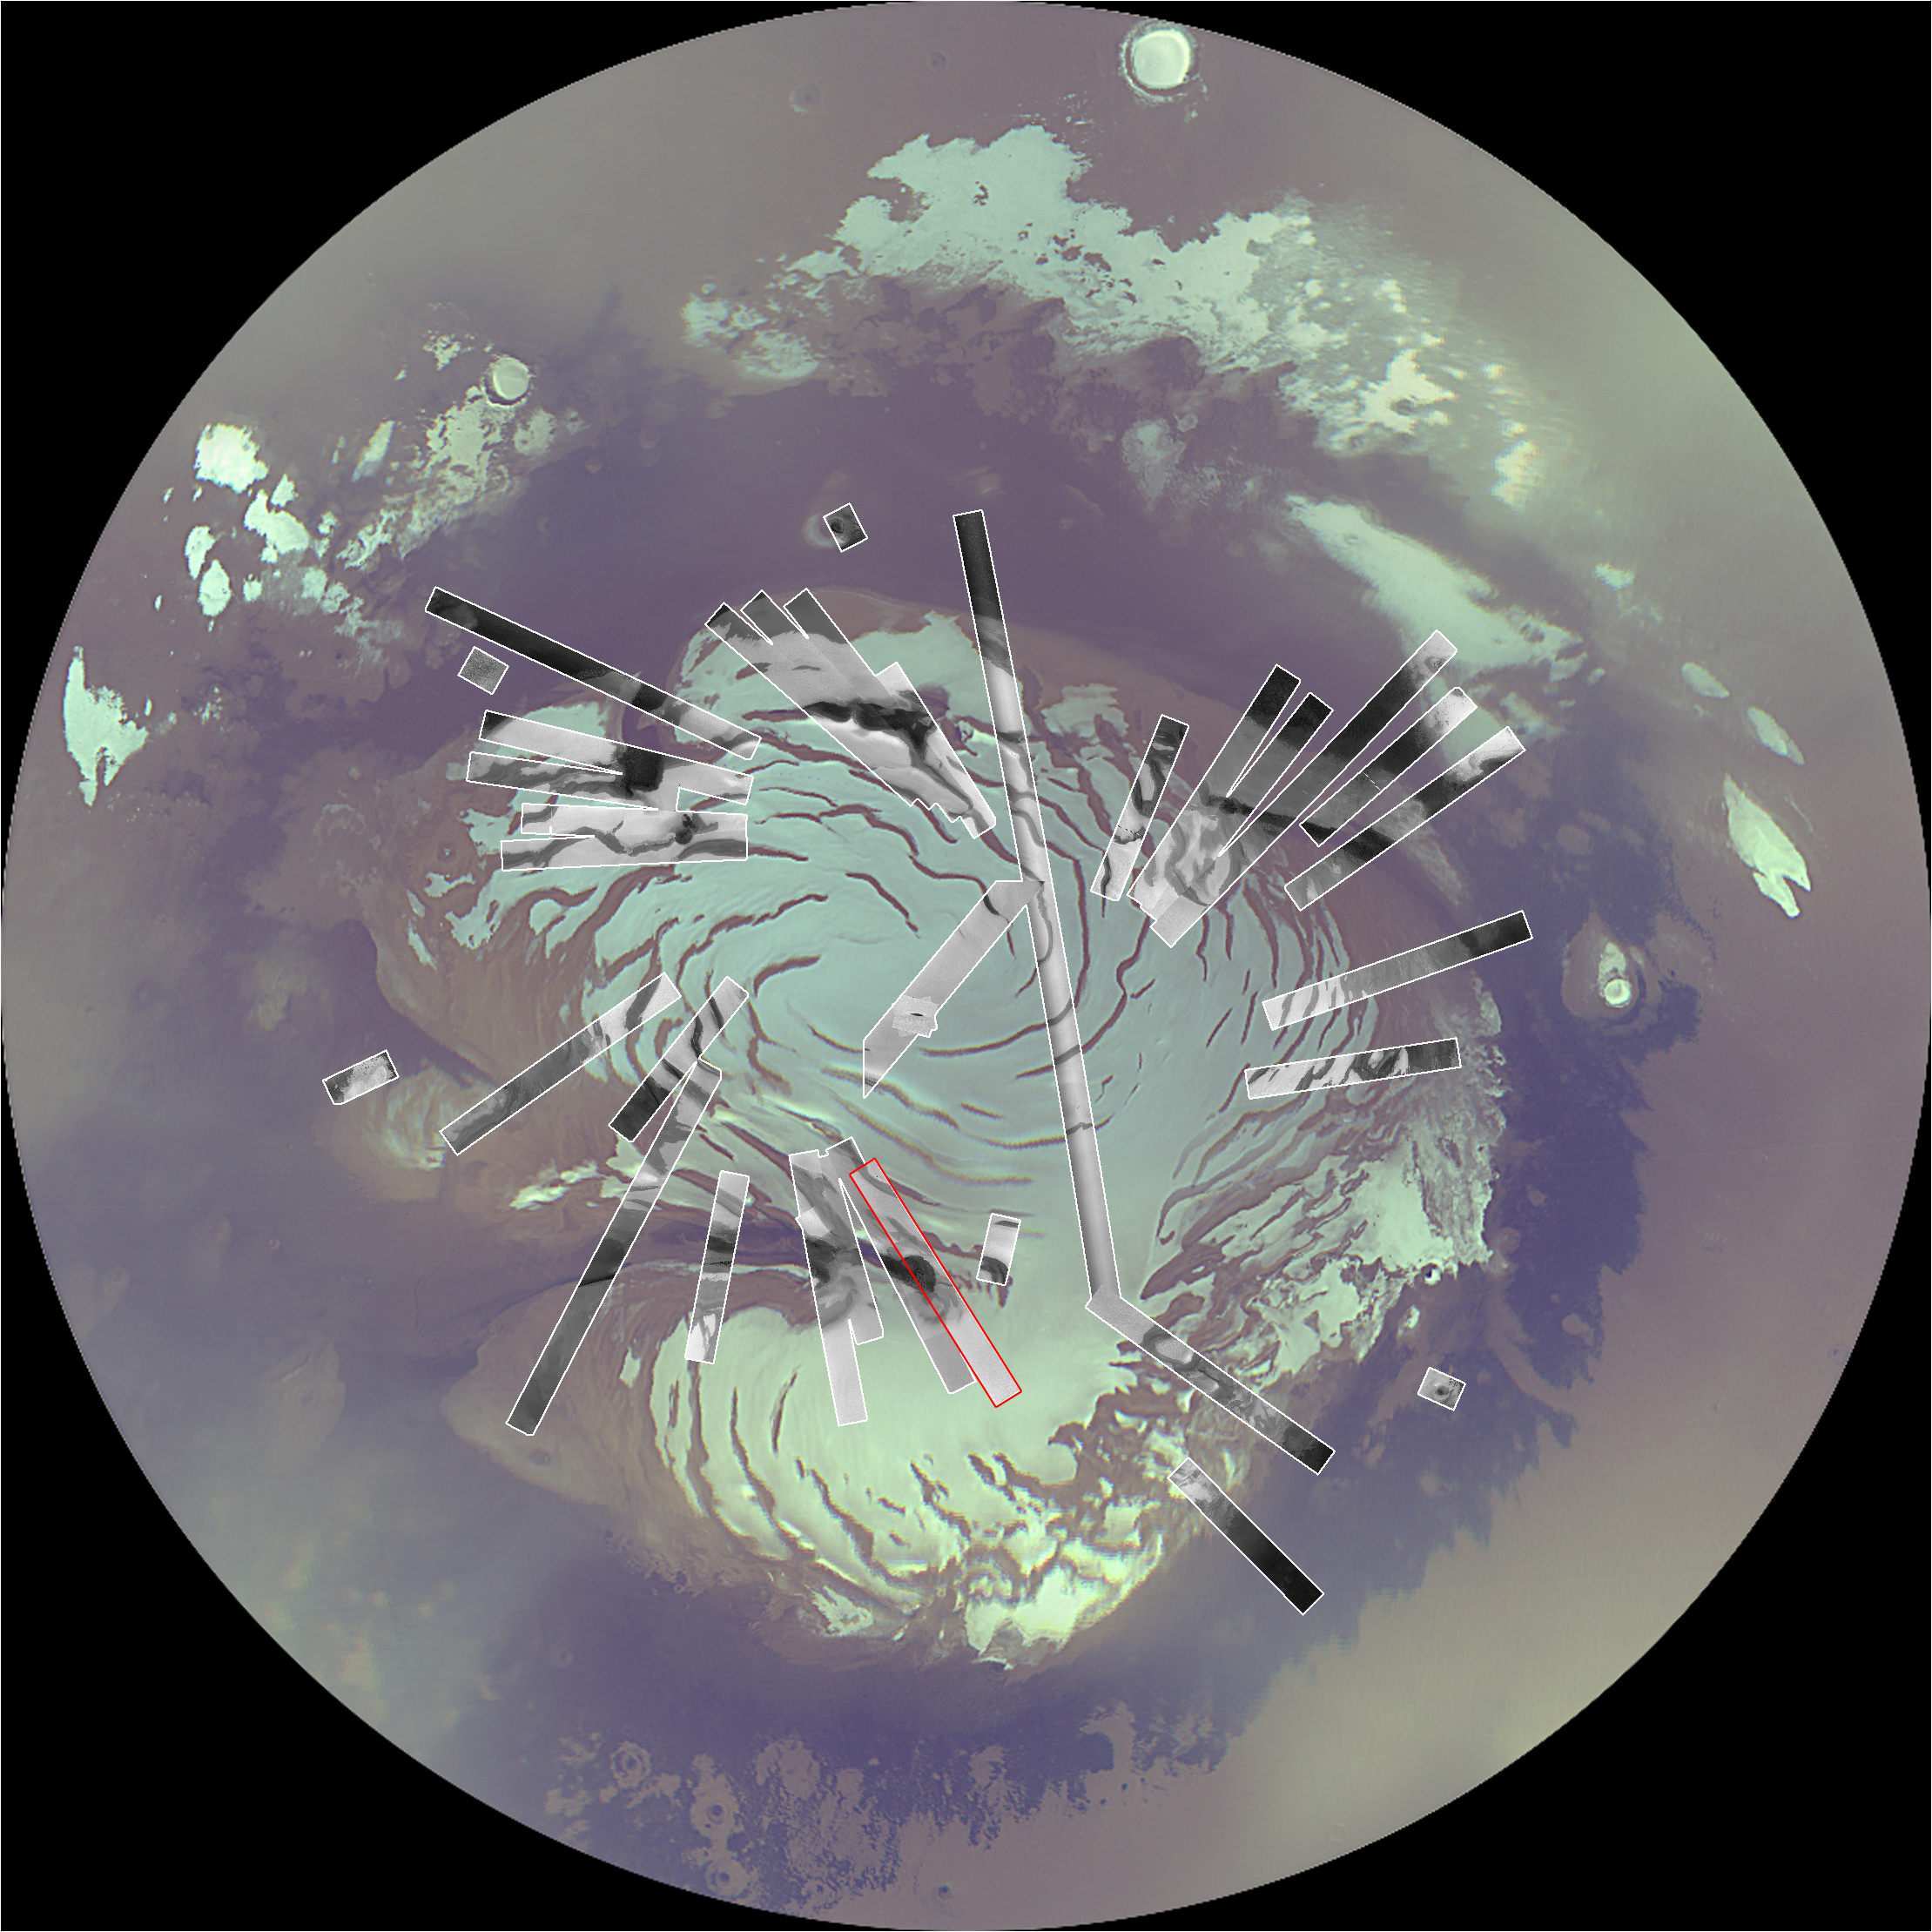

Map of Context Camera’s North Polar Coverage During Checkout

In October 2006, Northern Mars is near the middle of its summer, and the continued southern movement of the sun will have two main impacts on imaging: The illumination will get worse as eventually the entire polar region will be in darkness during winter, and northern hemispheric dust storms and polar cloudiness will obscure the surface. Because now is the best time to be imaging the north polar region until 2008, the team using the Context Camera on NASA’s Mars Reconnaissance Orbiter is devoting much of its imaging resources to acquiring images of the polar region. This image shows a north polar mosaic from the orbiter’s Mars Color Imager inscribed with rectangles indicating the coverage acquired by Context Camera in less than two weeks of September and October, 2006. Following conjunction (when Mars is nearly behind the sun from Earth’s perspective), the team will devote as much of November as the atmosphere permits to imaging the polar region.Marked in red on this map is the footprint of the Context Camera image shown at PIA01930.

Credit: NASA/JPL/MSSS